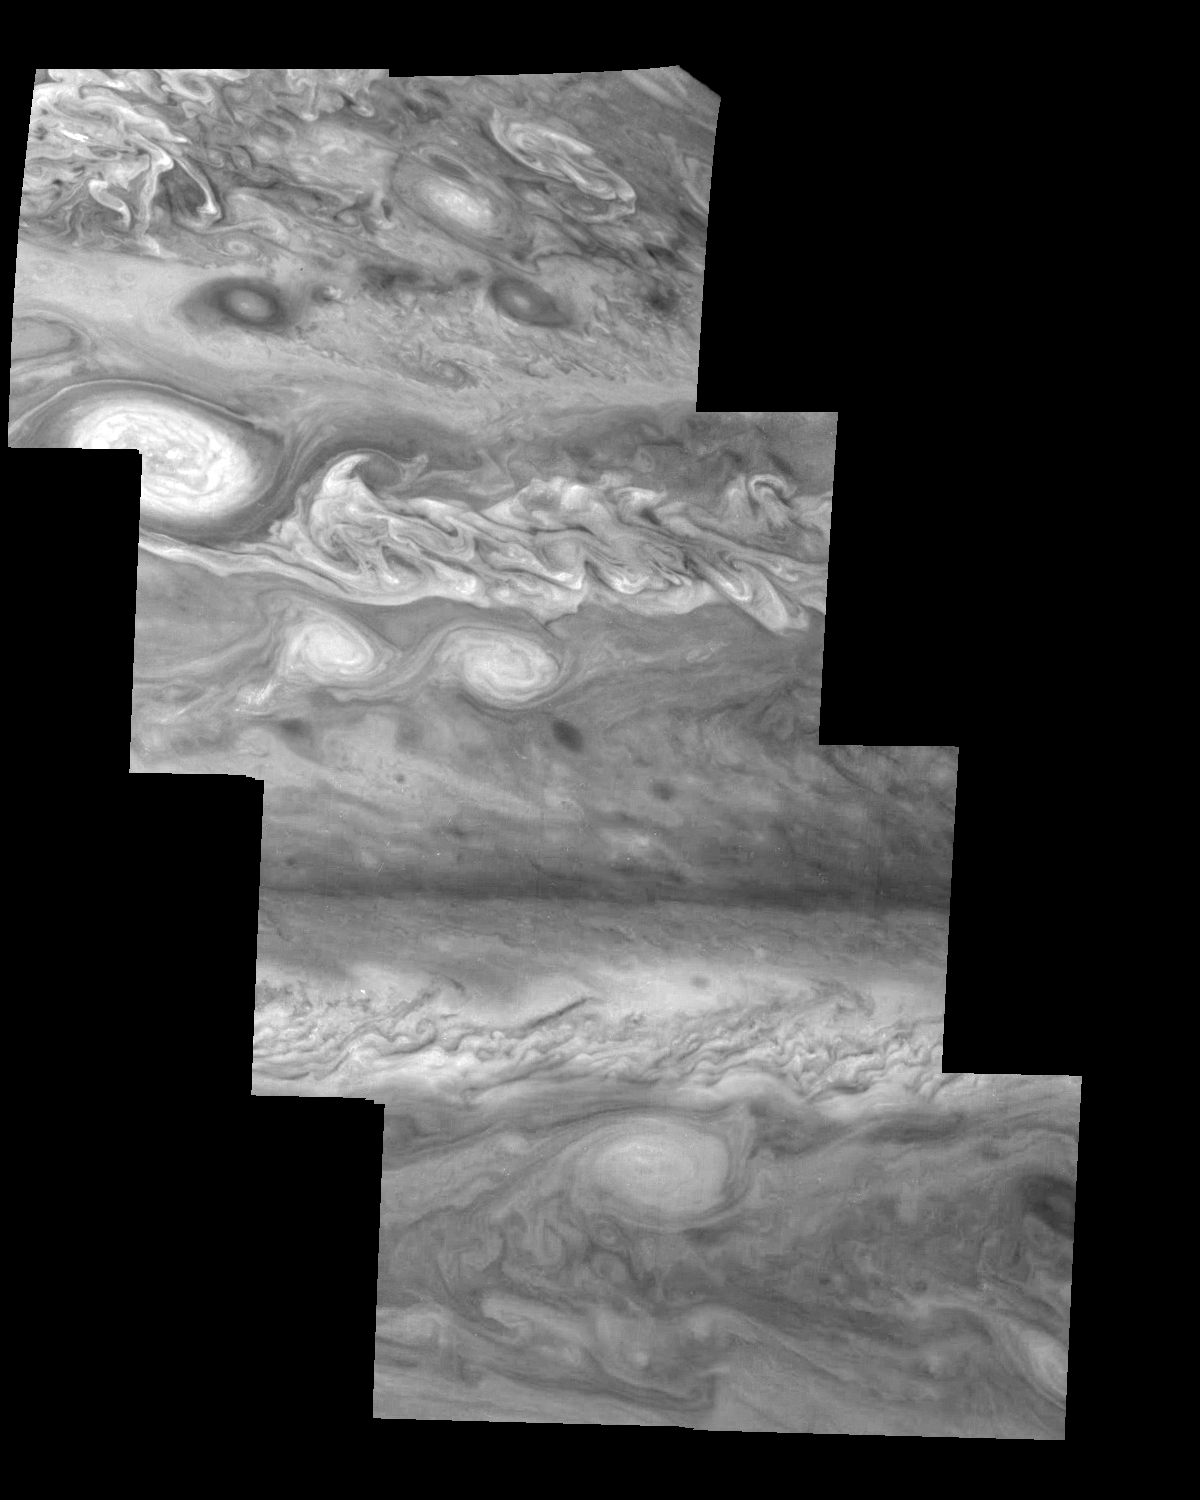

Jupiter’s Northern Hemisphere in a Methane Band (Time Set 2)

Mosaic of Jupiter’s northern hemisphere between 10 and 50 degrees latitude. Jupiter’s atmospheric circulation is dominated by alternating eastward and westward jets from equatorial to polar latitudes. The direction and speed of these jets in part determine the color and texture of the clouds seen in this mosaic. Also visible are several other common Jovian cloud features, including large white ovals, bright spots, dark spots, interacting vortices, and turbulent chaotic systems. The north-south dimension of each of the two interacting vortices in the upper half of the mosaic is about 3500 kilometers. Light at 727 nanometers is moderately absorbed by atmospheric methane. This mosaic shows the features of Jupiter’s main visible cloud deck and upper-tropospheric haze, with higher features enhanced in brightness over lower features.

North is at the top. The images are projected on a sphere, with features being foreshortened towards the north. The smallest resolved features are tens of kilometers in size. These images were taken on April 3, 1997, at a range of 1.4 million kilometers by the Solid State Imaging system on NASA’s Galileo spacecraft.

The Jet Propulsion Laboratory, Pasadena, CA manages the mission for NASA’s Office of Space Science, Washington, DC.

Credit: NASA/JPL-Caltech